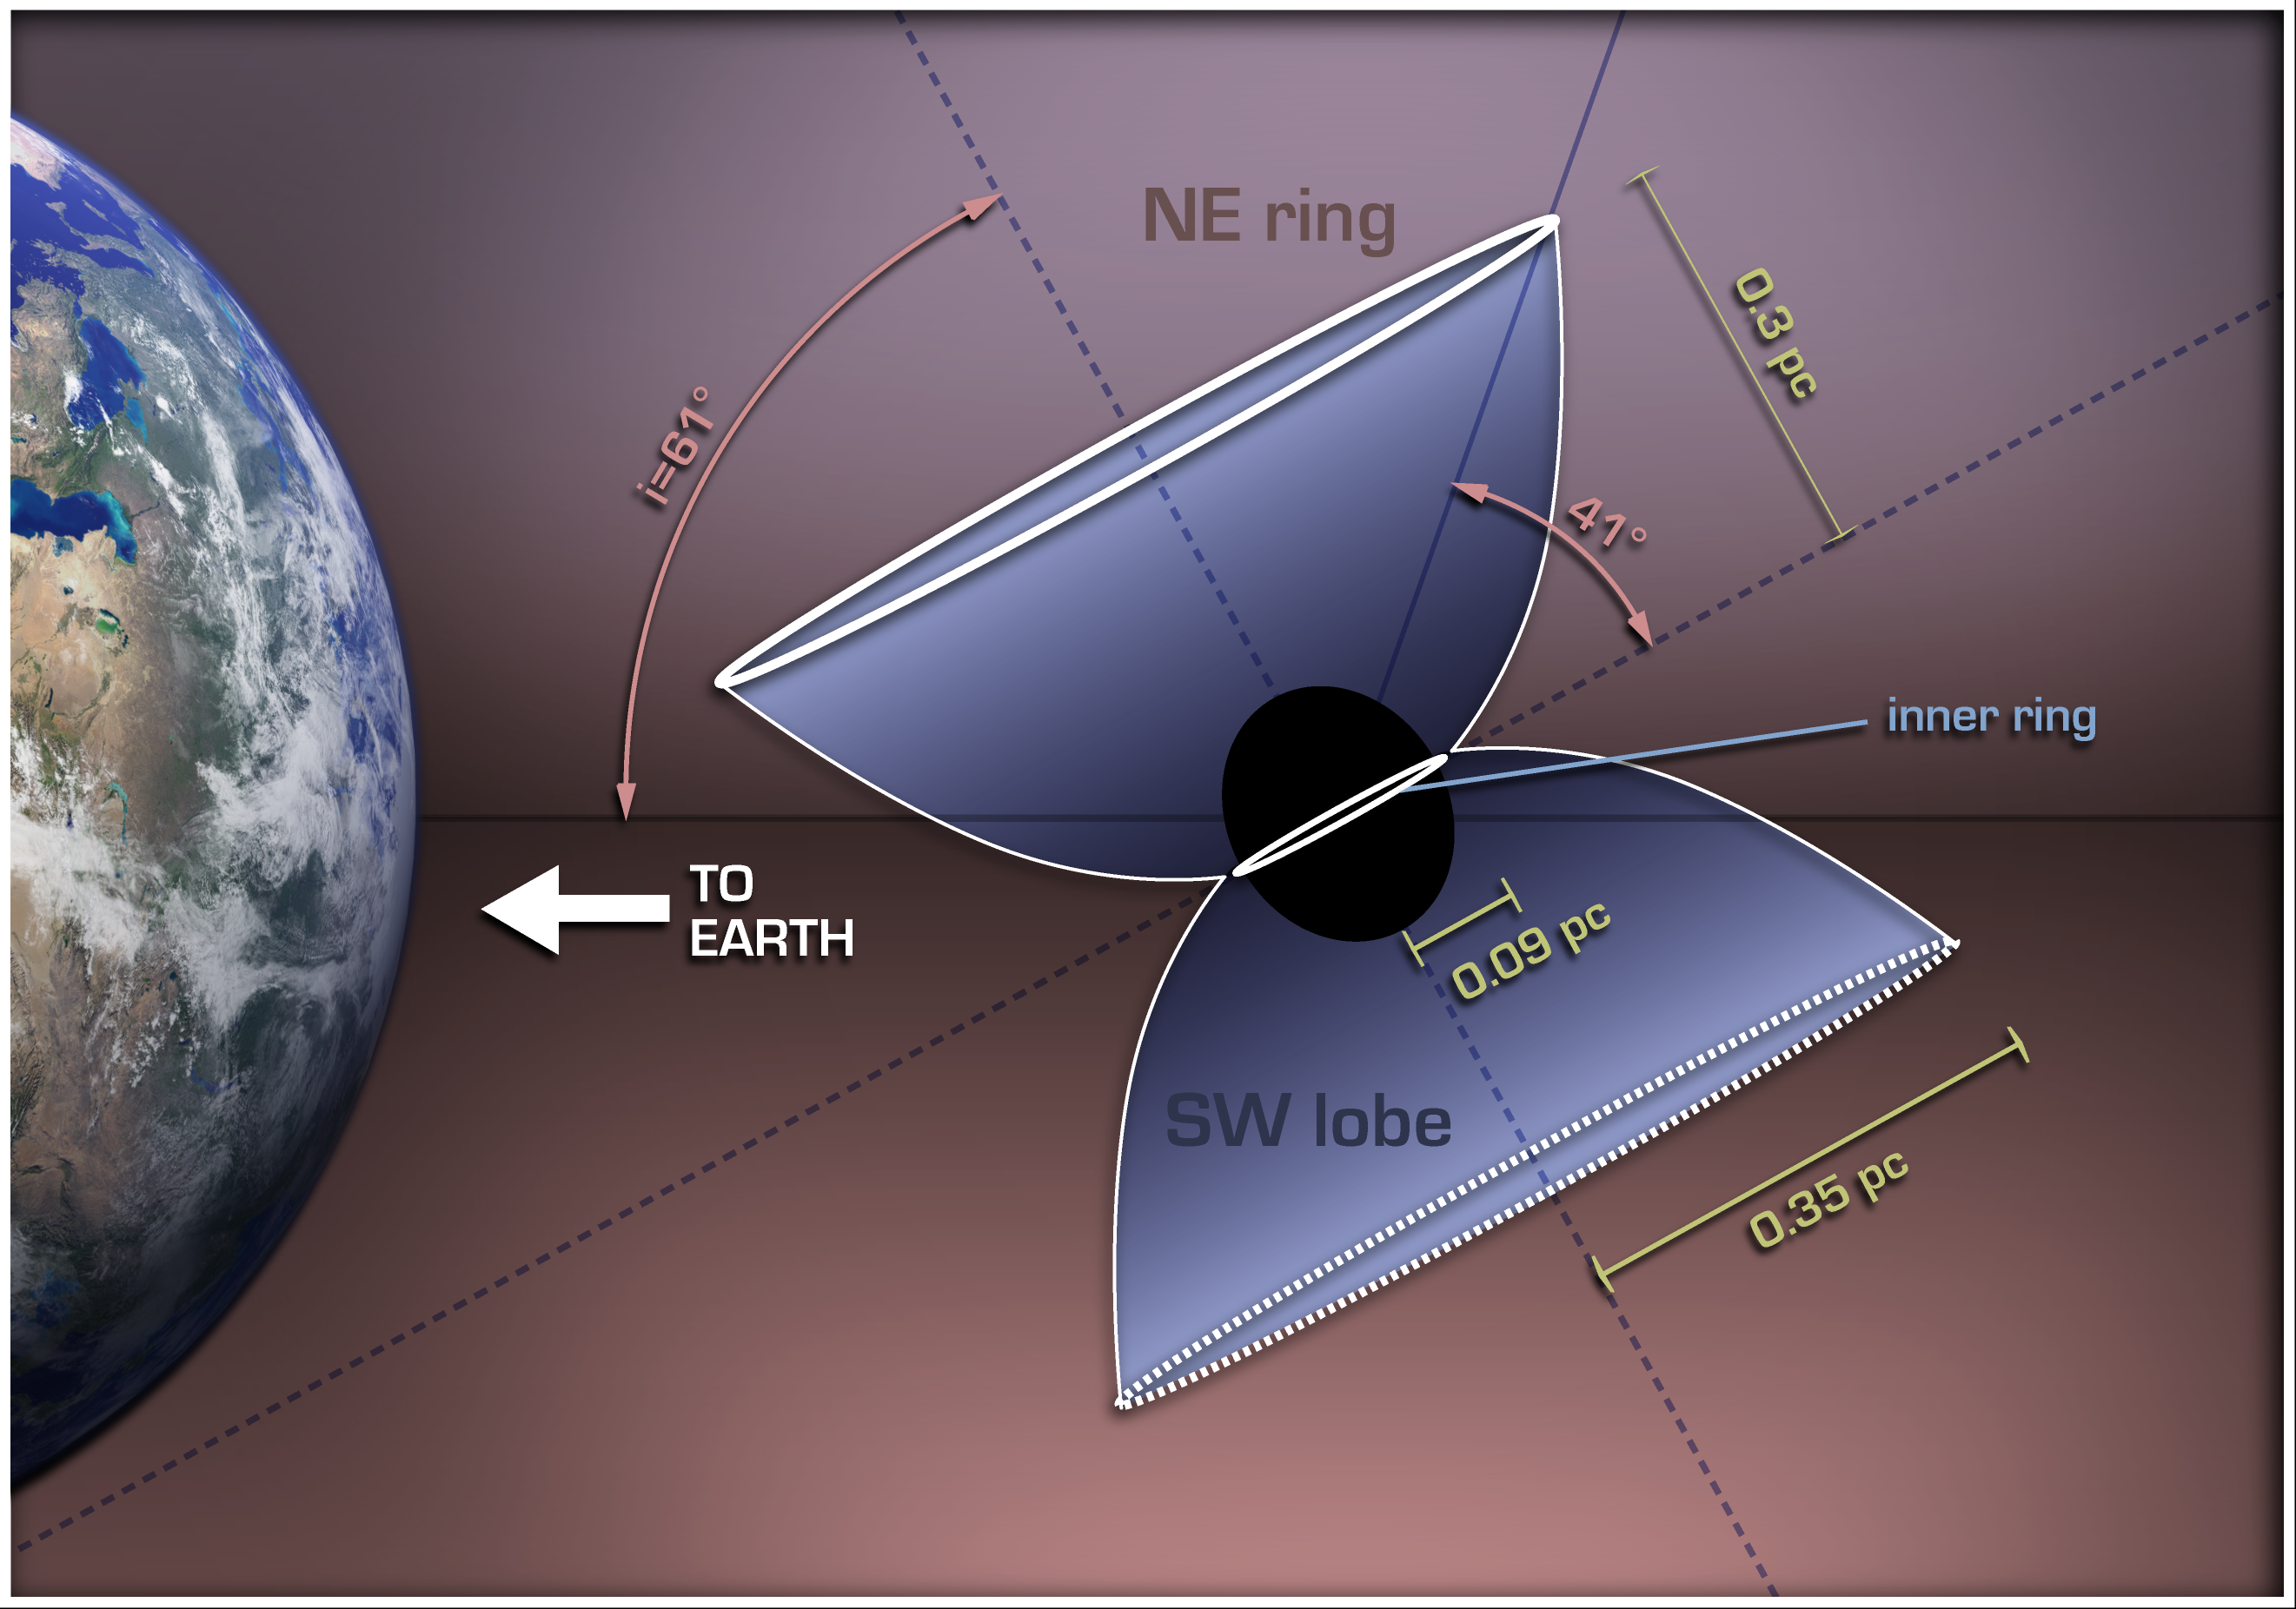

A Diagram of HD168625, a Luminous Blue Variable with a Bi-Polar Outflow

This illustration shows how a Luminous Blue Variable star in our galaxy, named HD168625, is surrounded by a bipolar nebula that is similar to the one around SN1987A. SN1987A was a supernova in the Large Magellanic Cloud that was first seen on Earth in 1987, and was the nearest supernova detected in about 400 years.

The diagram explains the bipolar nebula around HD168625, which has a geometry that makes it a near twin of the famous nebula around SN1987A. Rings near the equator are sometimes seen around stars that shed mass from their surfaces, but the larger rings above the poles are very rare. Tipped toward Earth and illuminated by the star, the rings look like ellipses in images taken with NASA's Spitzer Space Telescope.

The massive star at the center, which lies within the constellation Sagittarius, is about 7,200 light-years from Earth.

Credit: NASA/JPL-Caltech/T. Pyle (SSC)